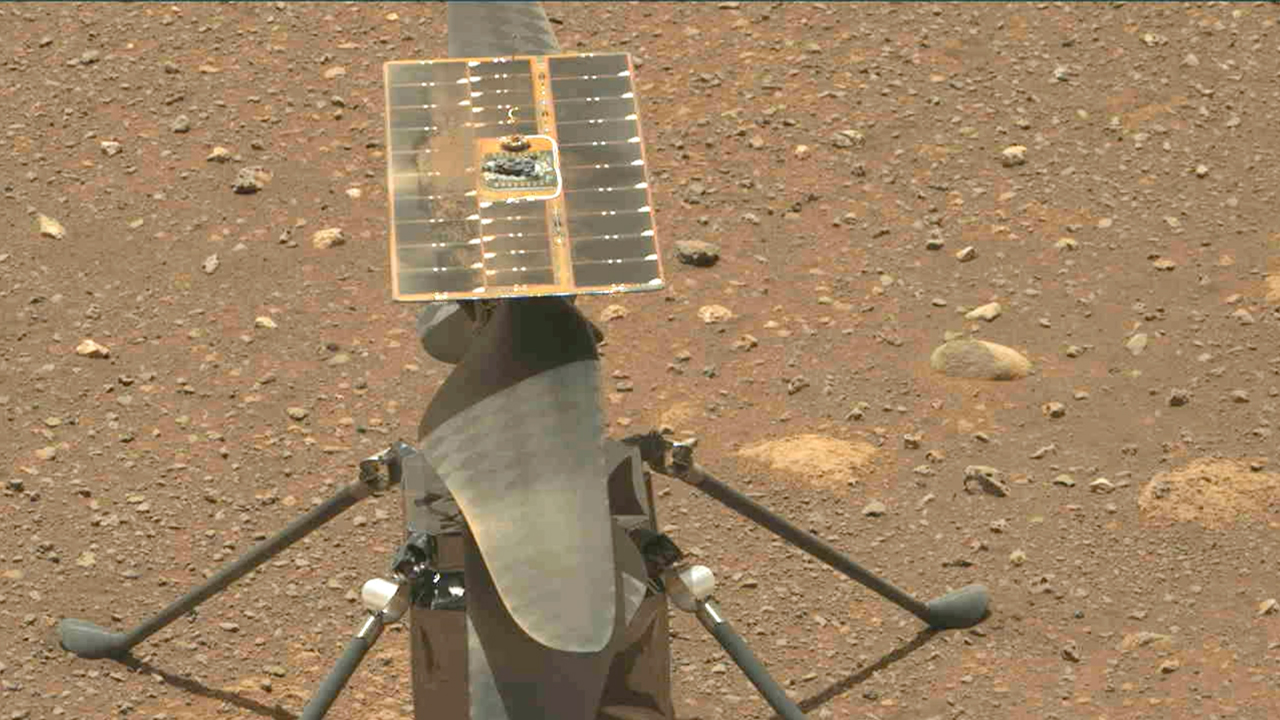

Mastcam-Z Captures Ingenuity’s Blades Spinning

The Ingenuity Mars Helicopter’s carbon fiber blades can be seen in this video taken by the Mastcam-Z instrument aboard NASA’s Perseverance Mars rover on April 8, 2021, the 48th Martian day, or sol, of the mission. The four blades are arranged into two 4-foot-long (1.2-meter-long) counter-rotating rotors that can spin at roughly 2,400 rpm. The video shows the blades performing a wiggle test before the actual spin-up to ensure they were working properly.

The helicopter weighs about 4 pounds (1.8 kilograms) on Earth, and about 1.5 pounds (0.68 kilograms) on Mars. It stands 1.6 feet (0.49 meters) high. It’s four specially made carbon fiber blades are arranged into two 4-foot-long (1.2-meter-long) counter-rotating rotors that spin at roughly 2,400 rpm. The helicopter’s fuselage is 5.4 inches by 7.7 inches by 6.4 inches (13.6 centimeters by 19.5 centimeters by 16.3 centimeters); it has four carbon composite landing legs, each 1.26 feet (0.384 meters) long, giving the helicopter about 5 inches (13 centimeters) of clearance above the ground. It is powered by a solar array on top of the rotor system, which charges six lithium-ion batteries

A key objective for Perseverance’s mission on Mars is astrobiology, including the search for signs of ancient microbial life. The rover will characterize the planet’s geology and past climate, pave the way for human exploration of the Red Planet, and be the first mission to collect and cache Martian rock and regolith (broken rock and dust).

Subsequent NASA missions, in cooperation with ESA (European Space Agency), would send spacecraft to Mars to collect these sealed samples from the surface and return them to Earth for in-depth analysis.

The Mars 2020 Perseverance mission is part of NASA’s Moon to Mars exploration approach, which includes Artemis missions to the Moon that will help prepare for human exploration of the Red Planet.

NASA’s Jet Propulsion Laboratory, which is managed for NASA by Caltech in Pasadena, California, built and manages operations of the Perseverance rover. The Mastcam-Z investigation is led and operated by Arizona State University in Tempe, working in collaboration with Malin Space Science Systems in San Diego, California on the design, fabrication, testing, and operation of the cameras.

Credit: NASA/JPL-Caltech/ASU